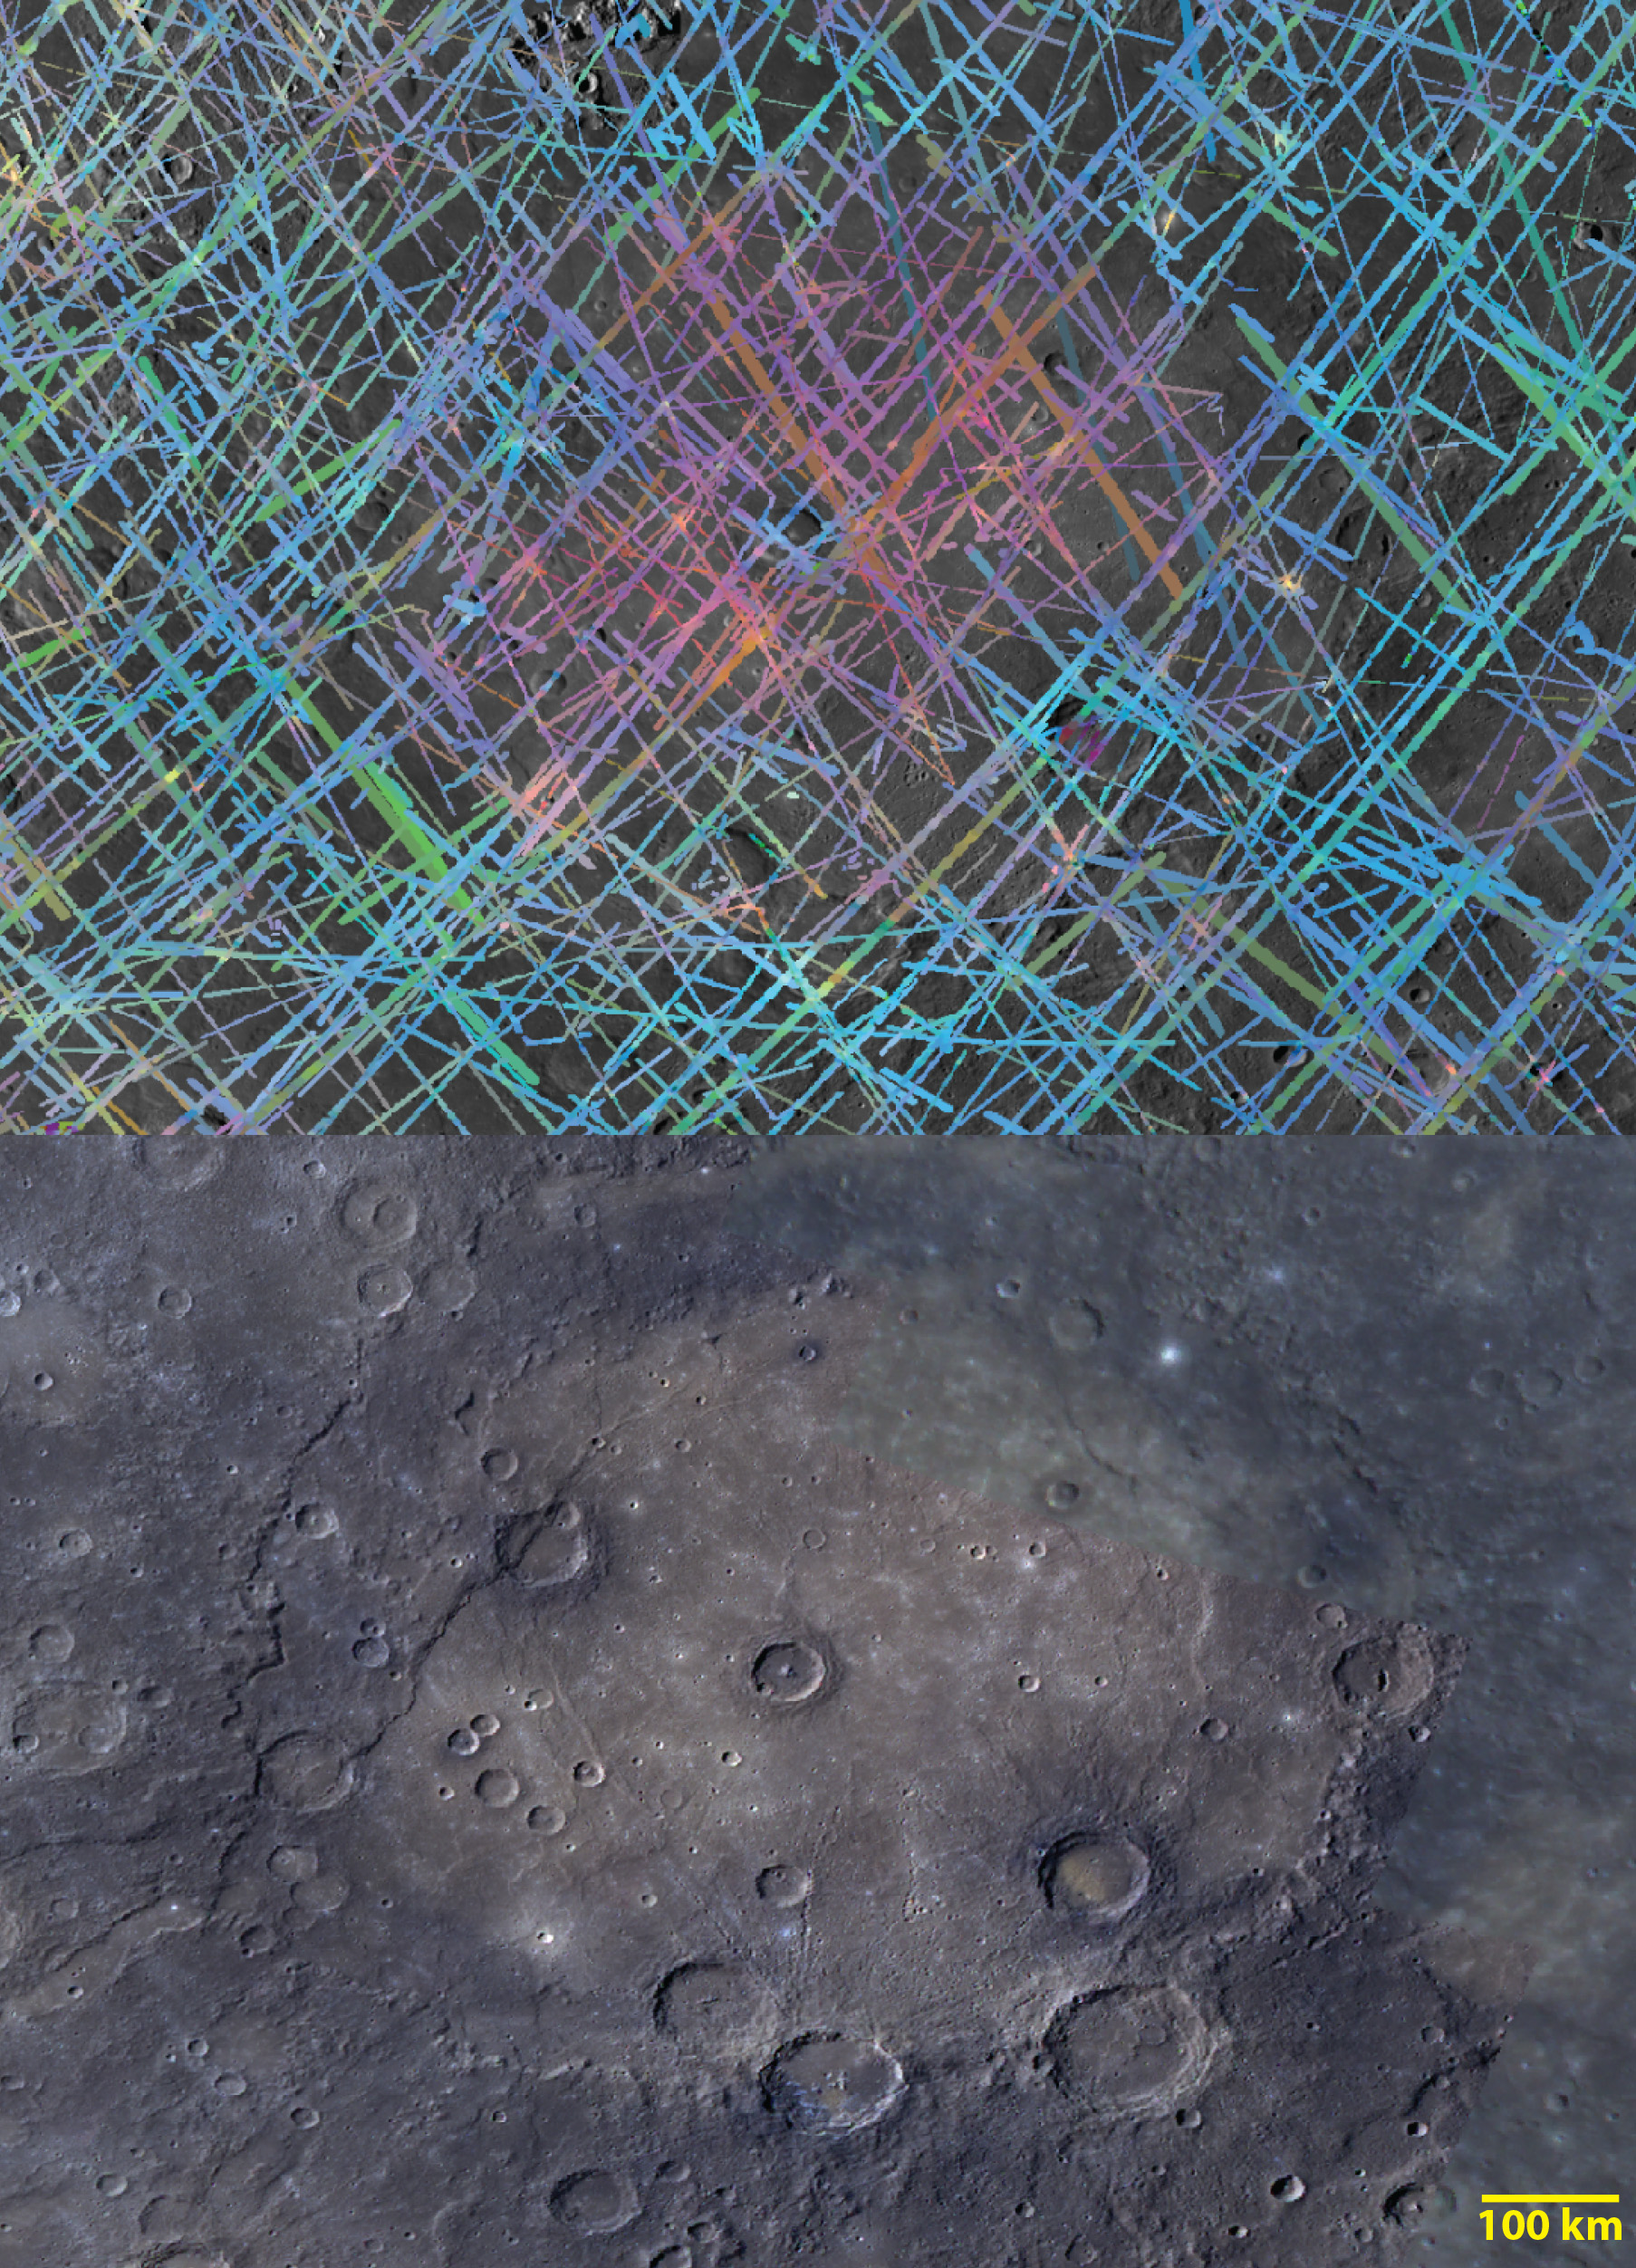

Out of the Basin

The top image is a MASCS VIRS color composite of Rembrandt, Mercury’s second largest impact basin. The bottom image is a MDIS color mosaic of the same area. Rembrandt’s rim appears blue in both images, indicating low reflectance relative to its center in the VIRS image. Some small, fresh craters appear in yellow and are highly reflective in VIRS.

The VIRS composite shows hundreds of individual footprints tracks (minimum 100-200 m across and 3-4 km long) taken from different directions and altitudes. In locations where multiple footprints cover the same area, the footprint with the best illumination for mineralogical interpretation (usually the lowest incidence angle where shadows are minimized) is used for making the map.

Date Created: July 27, 2014
Instruments: Visible and Infrared Spectrograph (VIRS) of the Mercury Atmosphere and Surface Composition Spectrometer (MASCS) and Mercury Dual Imaging System (MDIS)
VIRS Color Composite Wavelengths: 575 nm as red, 415 nm/750 nm as green, 310 nm/390 nm as blue
MDIS Color Wavelengths: 1000nm as red, 750nm as green, 430 as blue
Center Latitude: -34.3°
Center Longitude: 87.2° E
Resolution: 1 km/pixel
Scale: Rembrandt is 715 km (444 mi.) in diameter

The MESSENGER spacecraft is the first ever to orbit the planet Mercury, and the spacecraft’s seven scientific instruments and radio science investigation are unraveling the history and evolution of the Solar System’s innermost planet. MESSENGER acquired over 150,000 images and extensive other data sets. MESSENGER is capable of continuing orbital operations until early 2015.

For information regarding the use of images, see the MESSENGER image use policy.

Credit: NASA/Johns Hopkins University Applied Physics Laboratory/Carnegie Institution of Washington